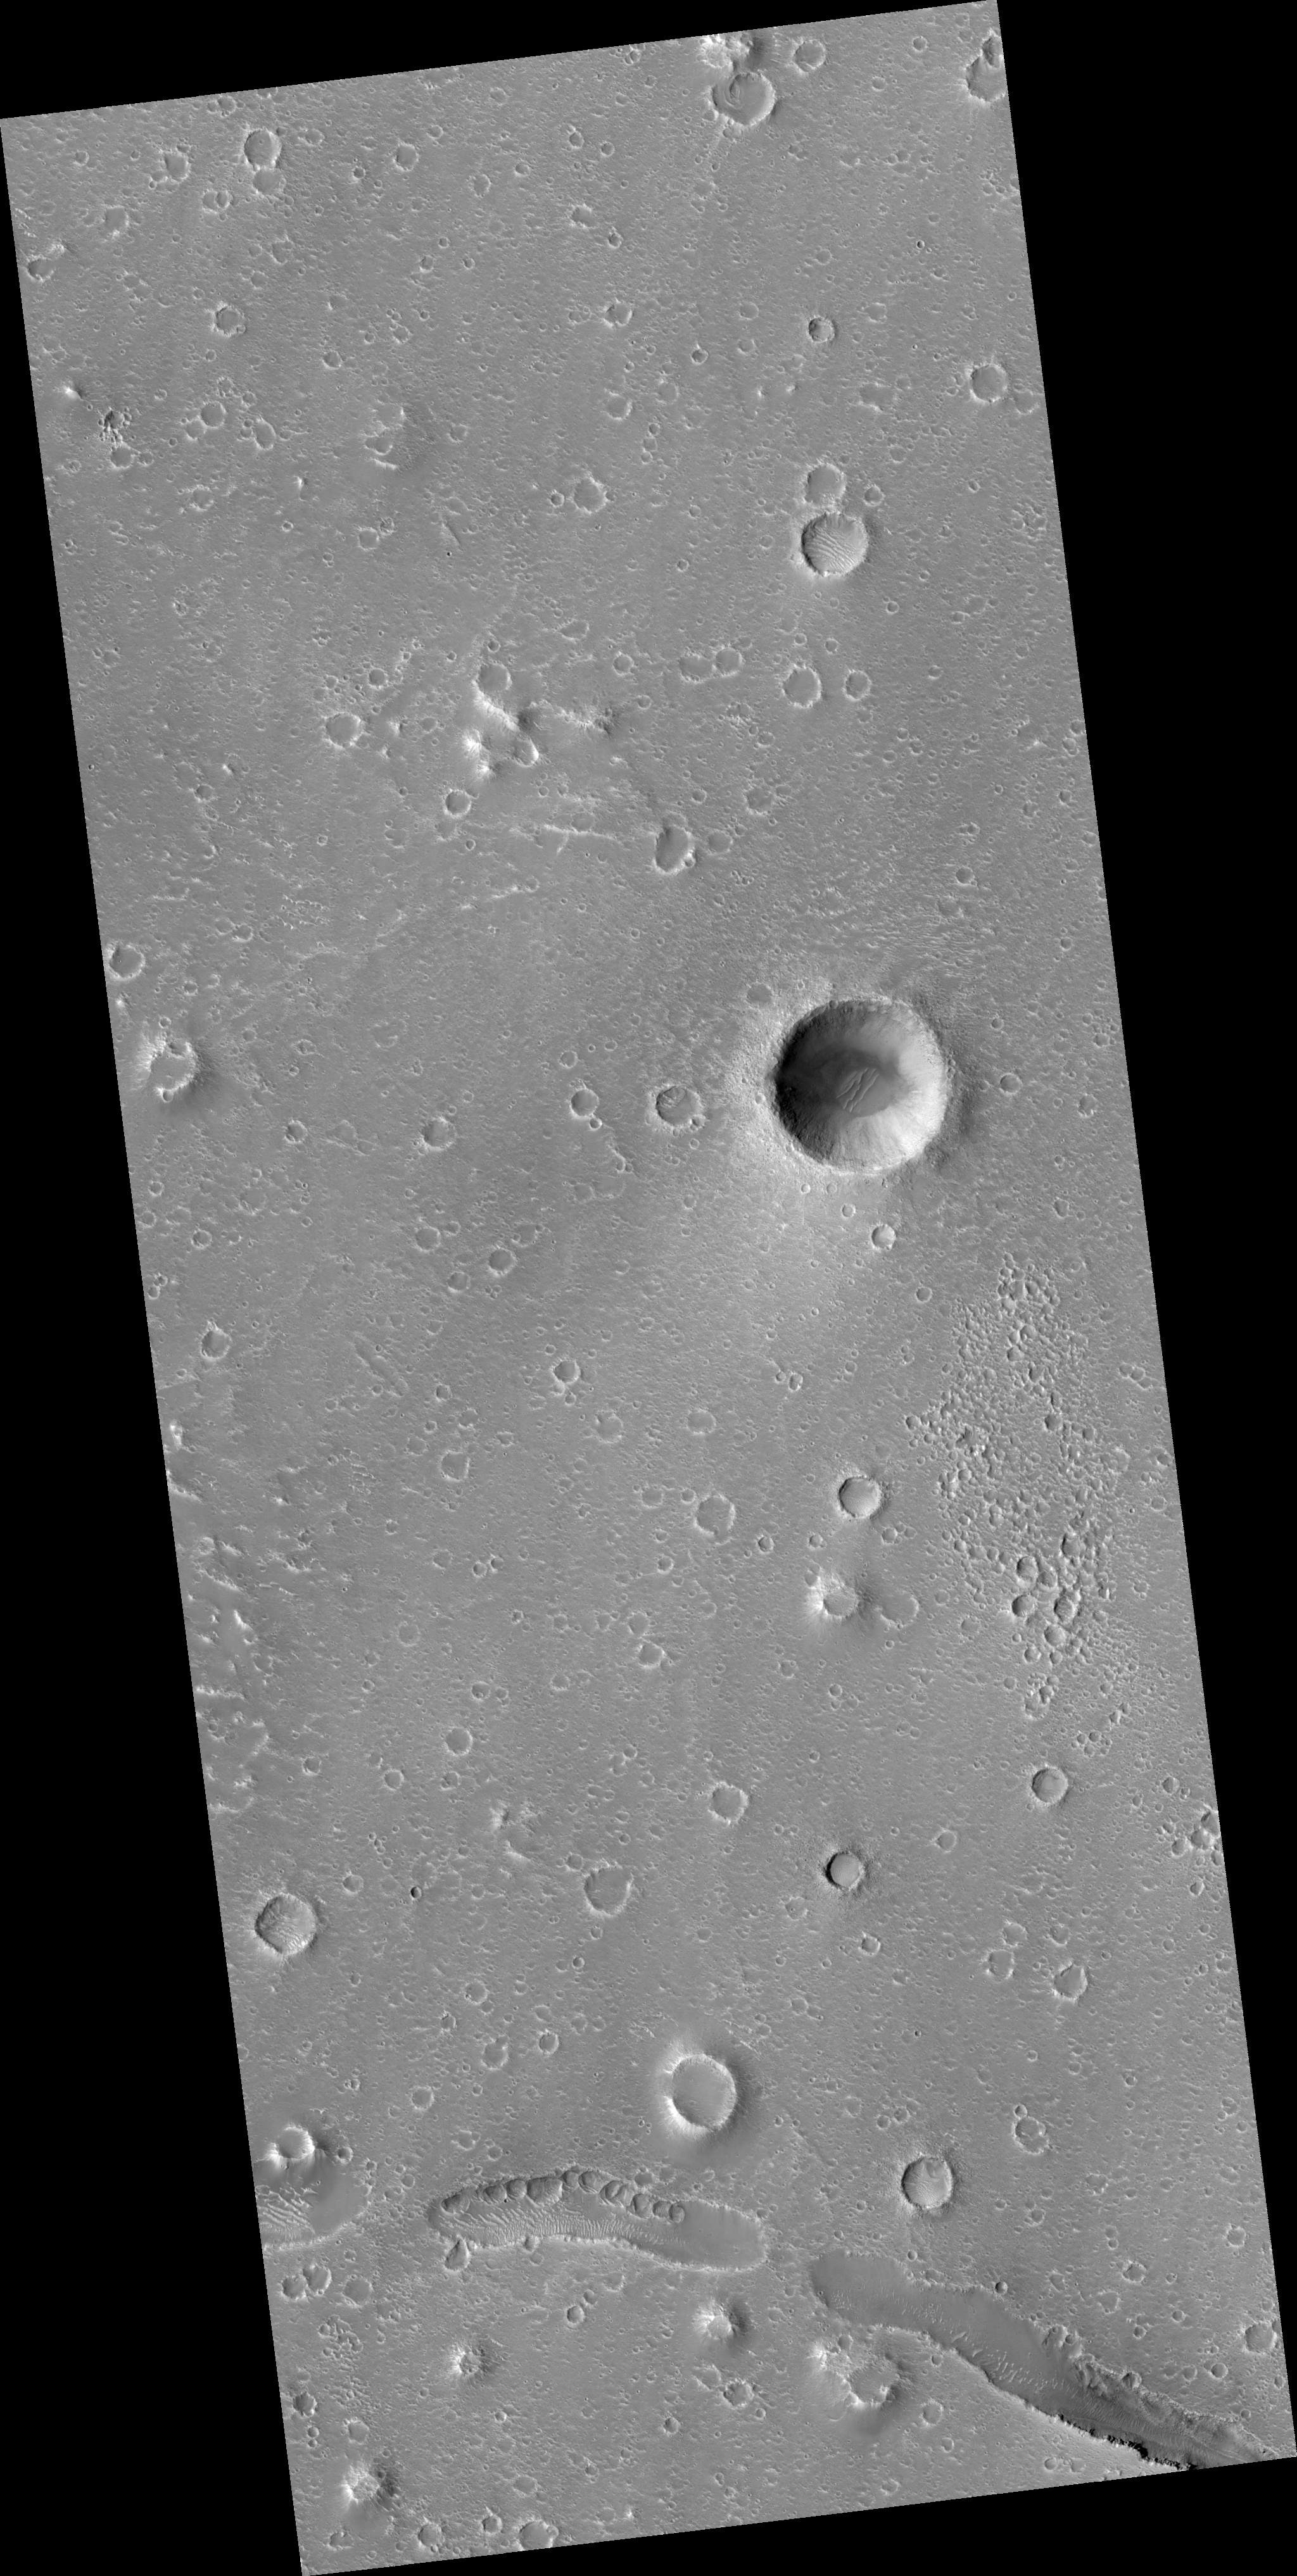

Cratered Cones near Hephaestus Fossae

Image PSP_001462_2015 was taken by the High Resolution Imaging Science Experiment (HiRISE) camera onboard the Mars Reconnaissance Orbiter spacecraft on November 18, 2006. The complete image is centered at 21.4 degrees latitude, 123.3 degrees East longitude. The range to the target site was 283.3 km (177.1 miles). At this distance the image scale is 28.3 cm/pixel (with 1 x 1 binning) so objects ~85 cm across are resolved. The image shown here has been map-projected to 25 cm/pixel and north is up. The image was taken at a local Mars time of 3:26 PM and the scene is illuminated from the west with a solar incidence angle of 49 degrees, thus the sun was about 41 degrees above the horizon. At a solar longitude of 137.2 degrees, the season on Mars is Northern Summer.

NASA’s Jet Propulsion Laboratory, a division of the California Institute of Technology in Pasadena, manages the Mars Reconnaissance Orbiter for NASA’s Science Mission Directorate, Washington. Lockheed Martin Space Systems, Denver, is the prime contractor for the project and built the spacecraft. The High Resolution Imaging Science Experiment is operated by the University of Arizona, Tucson, and the instrument was built by Ball Aerospace and Technology Corp., Boulder, Colo.

Credit: NASA/JPL/Univ. of Arizona